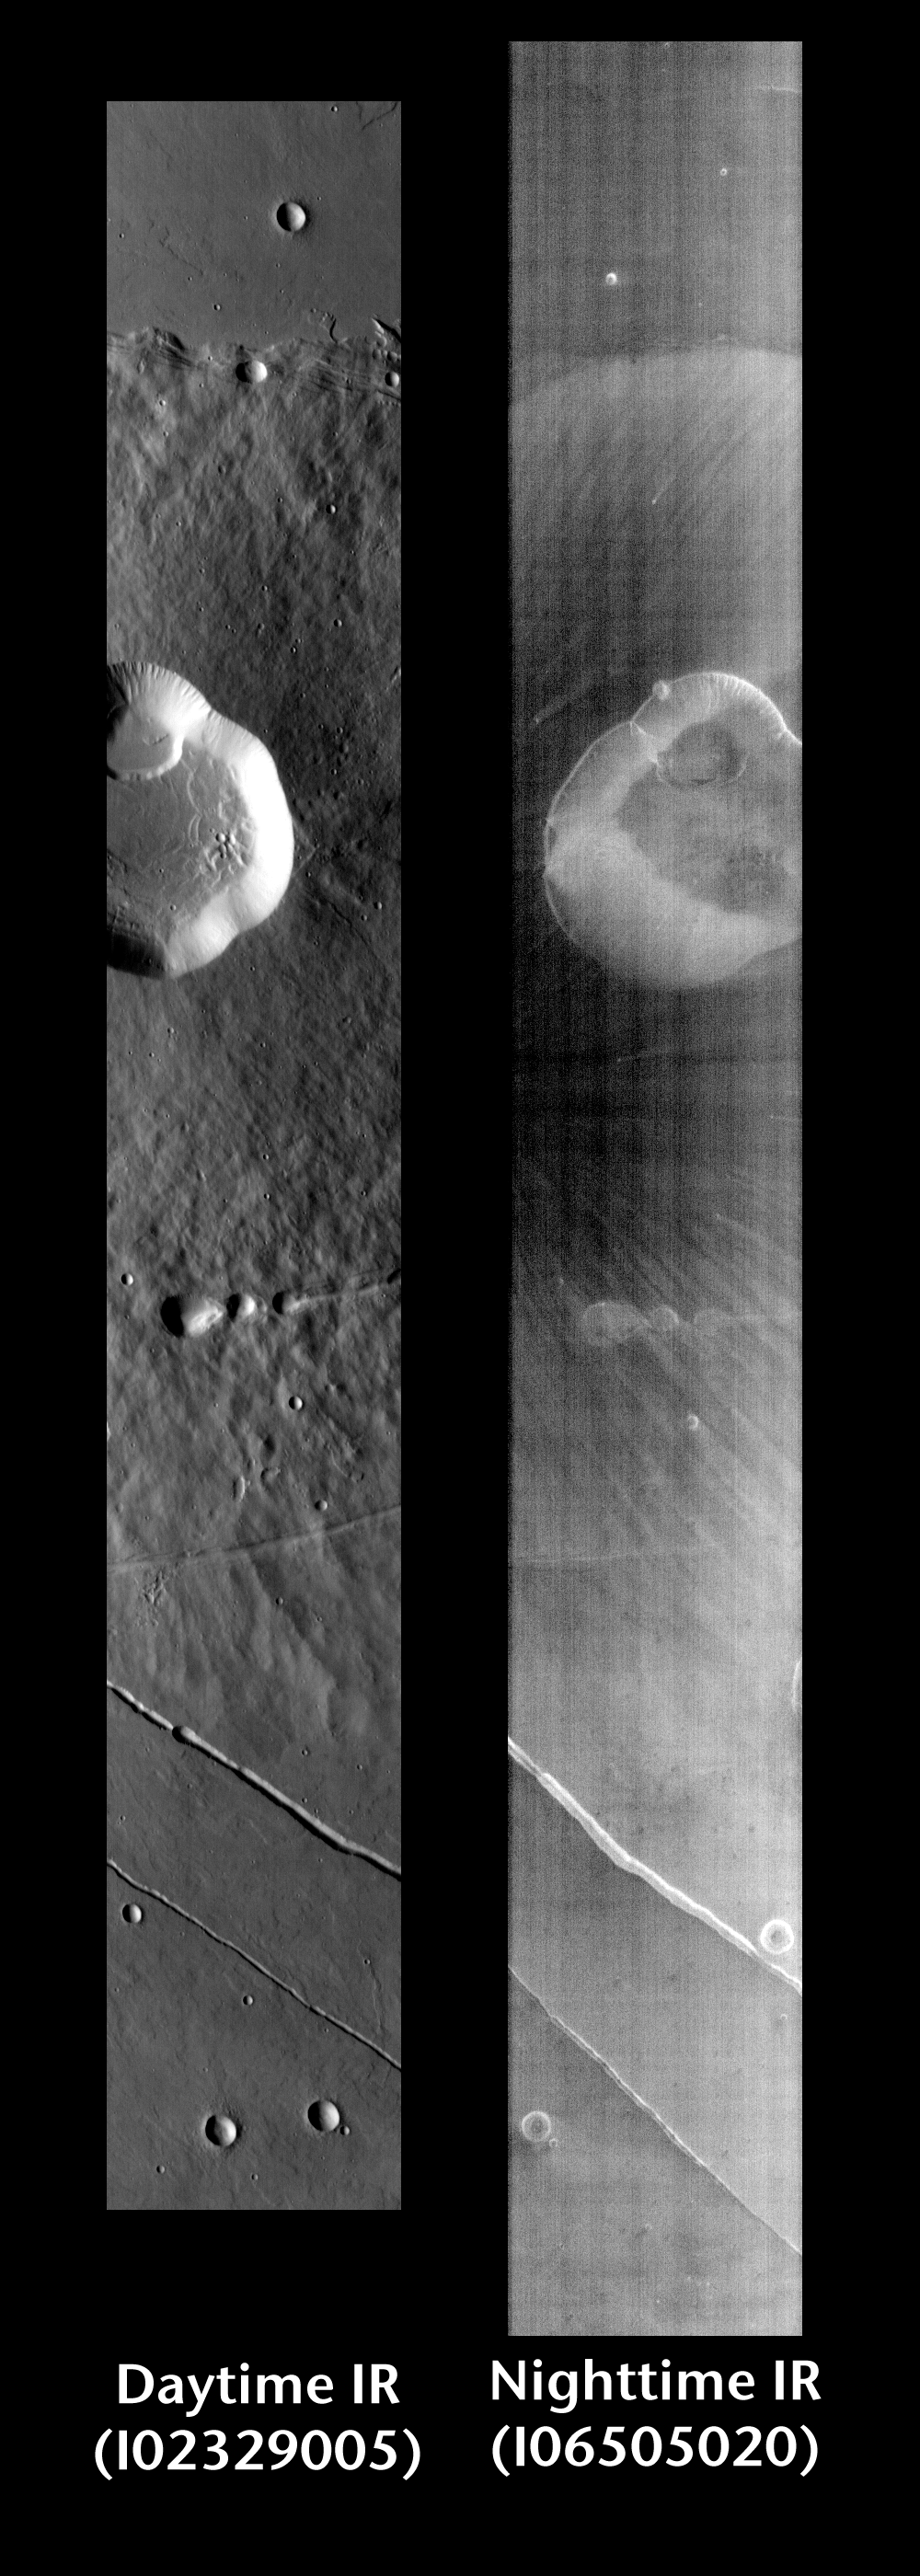

Albor Tholus by Day and Night

Released 21 June 2004

This pair of images shows part of Albor Tholus.

Day/Night Infrared Pairs

The image pairs presented focus on a single surface feature as seen in both the daytime and nighttime by the infrared THEMIS camera. The nighttime image (right) has been rotated 180 degrees to place north at the top.

Infrared image interpretation

Daytime:Infrared images taken during the daytime exhibit both the morphological and thermophysical properties of the surface of Mars. Morphologic details are visible due to the effect of sun-facing slopes receiving more energy than antisun-facing slopes. This creates a warm (bright) slope and cool (dark) slope appearance that mimics the light and shadows of a visible wavelength image. Thermophysical properties are seen in that dust heats up more quickly than rocks. Thus dusty areas are bright and rocky areas are dark.

Nighttime:Infrared images taken during the nighttime exhibit only the thermophysical properties of the surface of Mars. The effect of sun-facing versus non-sun-facing energy dissipates quickly at night. Thermophysical effects dominate as different surfaces cool at different rates through the nighttime hours. Rocks cool slowly, and are therefore relatively bright at night (remember that rocks are dark during the day). Dust and other fine grained materials cool very quickly and are dark in nighttime infrared images.

Image information: IR instrument. Latitude 17.6, Longitude 150.3 East (209.7 West). 100 meter/pixel resolution.

Note: this THEMIS visual image has not been radiometrically nor geometrically calibrated for this preliminary release. An empirical correction has been performed to remove instrumental effects. A linear shift has been applied in the cross-track and down-track direction to approximate spacecraft and planetary motion. Fully calibrated and geometrically projected images will be released through the Planetary Data System in accordance with Project policies at a later time.

NASA’s Jet Propulsion Laboratory manages the 2001 Mars Odyssey mission for NASA’s Office of Space Science, Washington, D.C. The Thermal Emission Imaging System (THEMIS) was developed by Arizona State University, Tempe, in collaboration with Raytheon Santa Barbara Remote Sensing. The THEMIS investigation is led by Dr. Philip Christensen at Arizona State University. Lockheed Martin Astronautics, Denver, is the prime contractor for the Odyssey project, and developed and built the orbiter. Mission operations are conducted jointly from Lockheed Martin and from JPL, a division of the California Institute of Technology in Pasadena.

Credit: NASA/JPL/Arizona State University